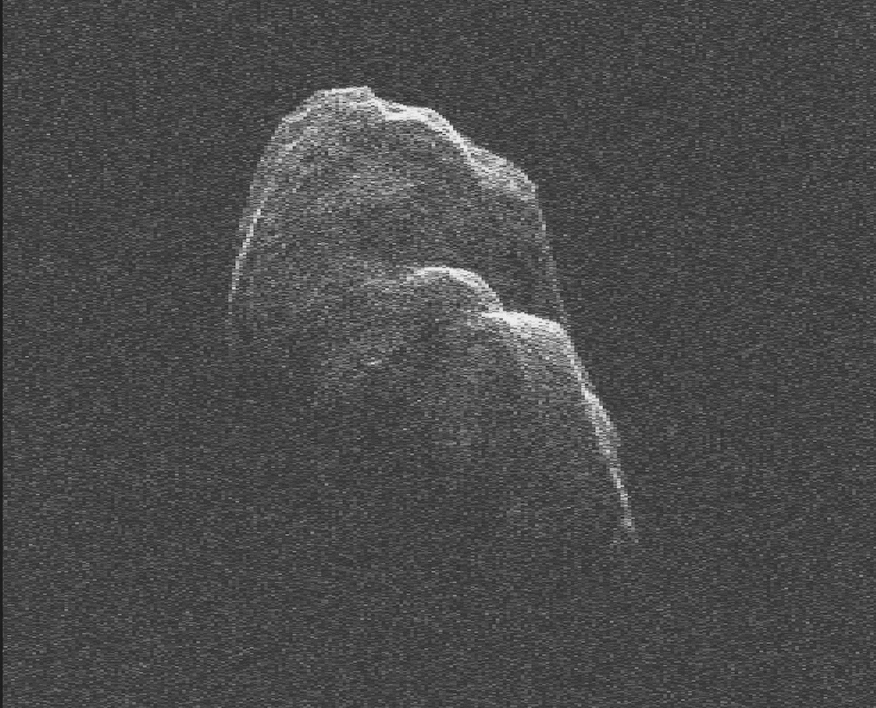

Tumbling Asteroid Toutatis

This movie of radar data images of asteroid Toutatis were generated with data collected using NASA’s 230-foot-wide (70-meter) Deep Space Network antenna at Goldstone, Calif., on Dec. 12 and 13, 2012.

On Dec. 12, the day of its closest approach to Earth, Toutatis was about 18 lunar distances, 4.3 million miles (6.9 million kilometers) from Earth. On Dec. 13, the asteroid was about 4.4 million miles (7 million kilometers), or about 18.2 lunar distances.

The radar data images of asteroid Toutatis indicate that it is an elongated, irregularly shaped object with ridges and perhaps craters. Along with shape detail, scientists are also seeing some interesting bright glints that could be surface boulders. Toutatis has a very slow, tumbling rotational state. The asteroid rotates about its long axis every 5.4 days and precesses (changes the orientation of its rotational axis) like a wobbling, badly thrown football, every 7.4 days.

The orbit of Toutatis is well understood. The next time Toutatis will approach at least this close to Earth is in November of 2069, when the asteroid will safely fly by at about 7.7 lunar distances, or 1.8 million miles (3 million kilometers). An analysis indicates there is zero possibility of an Earth impact over the entire interval over which its motion can be accurately computed, which is about the next four centuries.

This radar data imagery will help scientists improve their understanding of the asteroid’s spin state, which will also help them understand its interior.

The resolution in the image frames is 12 feet (3.75 meters) per pixel.

NASA detects, tracks and characterizes asteroids and comets passing close to Earth using both ground- and space-based telescopes. The Near-Earth Object Observations Program, commonly called “Spaceguard,” discovers these objects, characterizes a subset of them, and plots their orbits to determine if any could be potentially hazardous to our planet.

JPL manages the Near-Earth Object Program Office for NASA’s Science Mission Directorate in Washington. JPL is a division of the California Institute of Technology in Pasadena.

Credit: NASA/JPL-Caltech